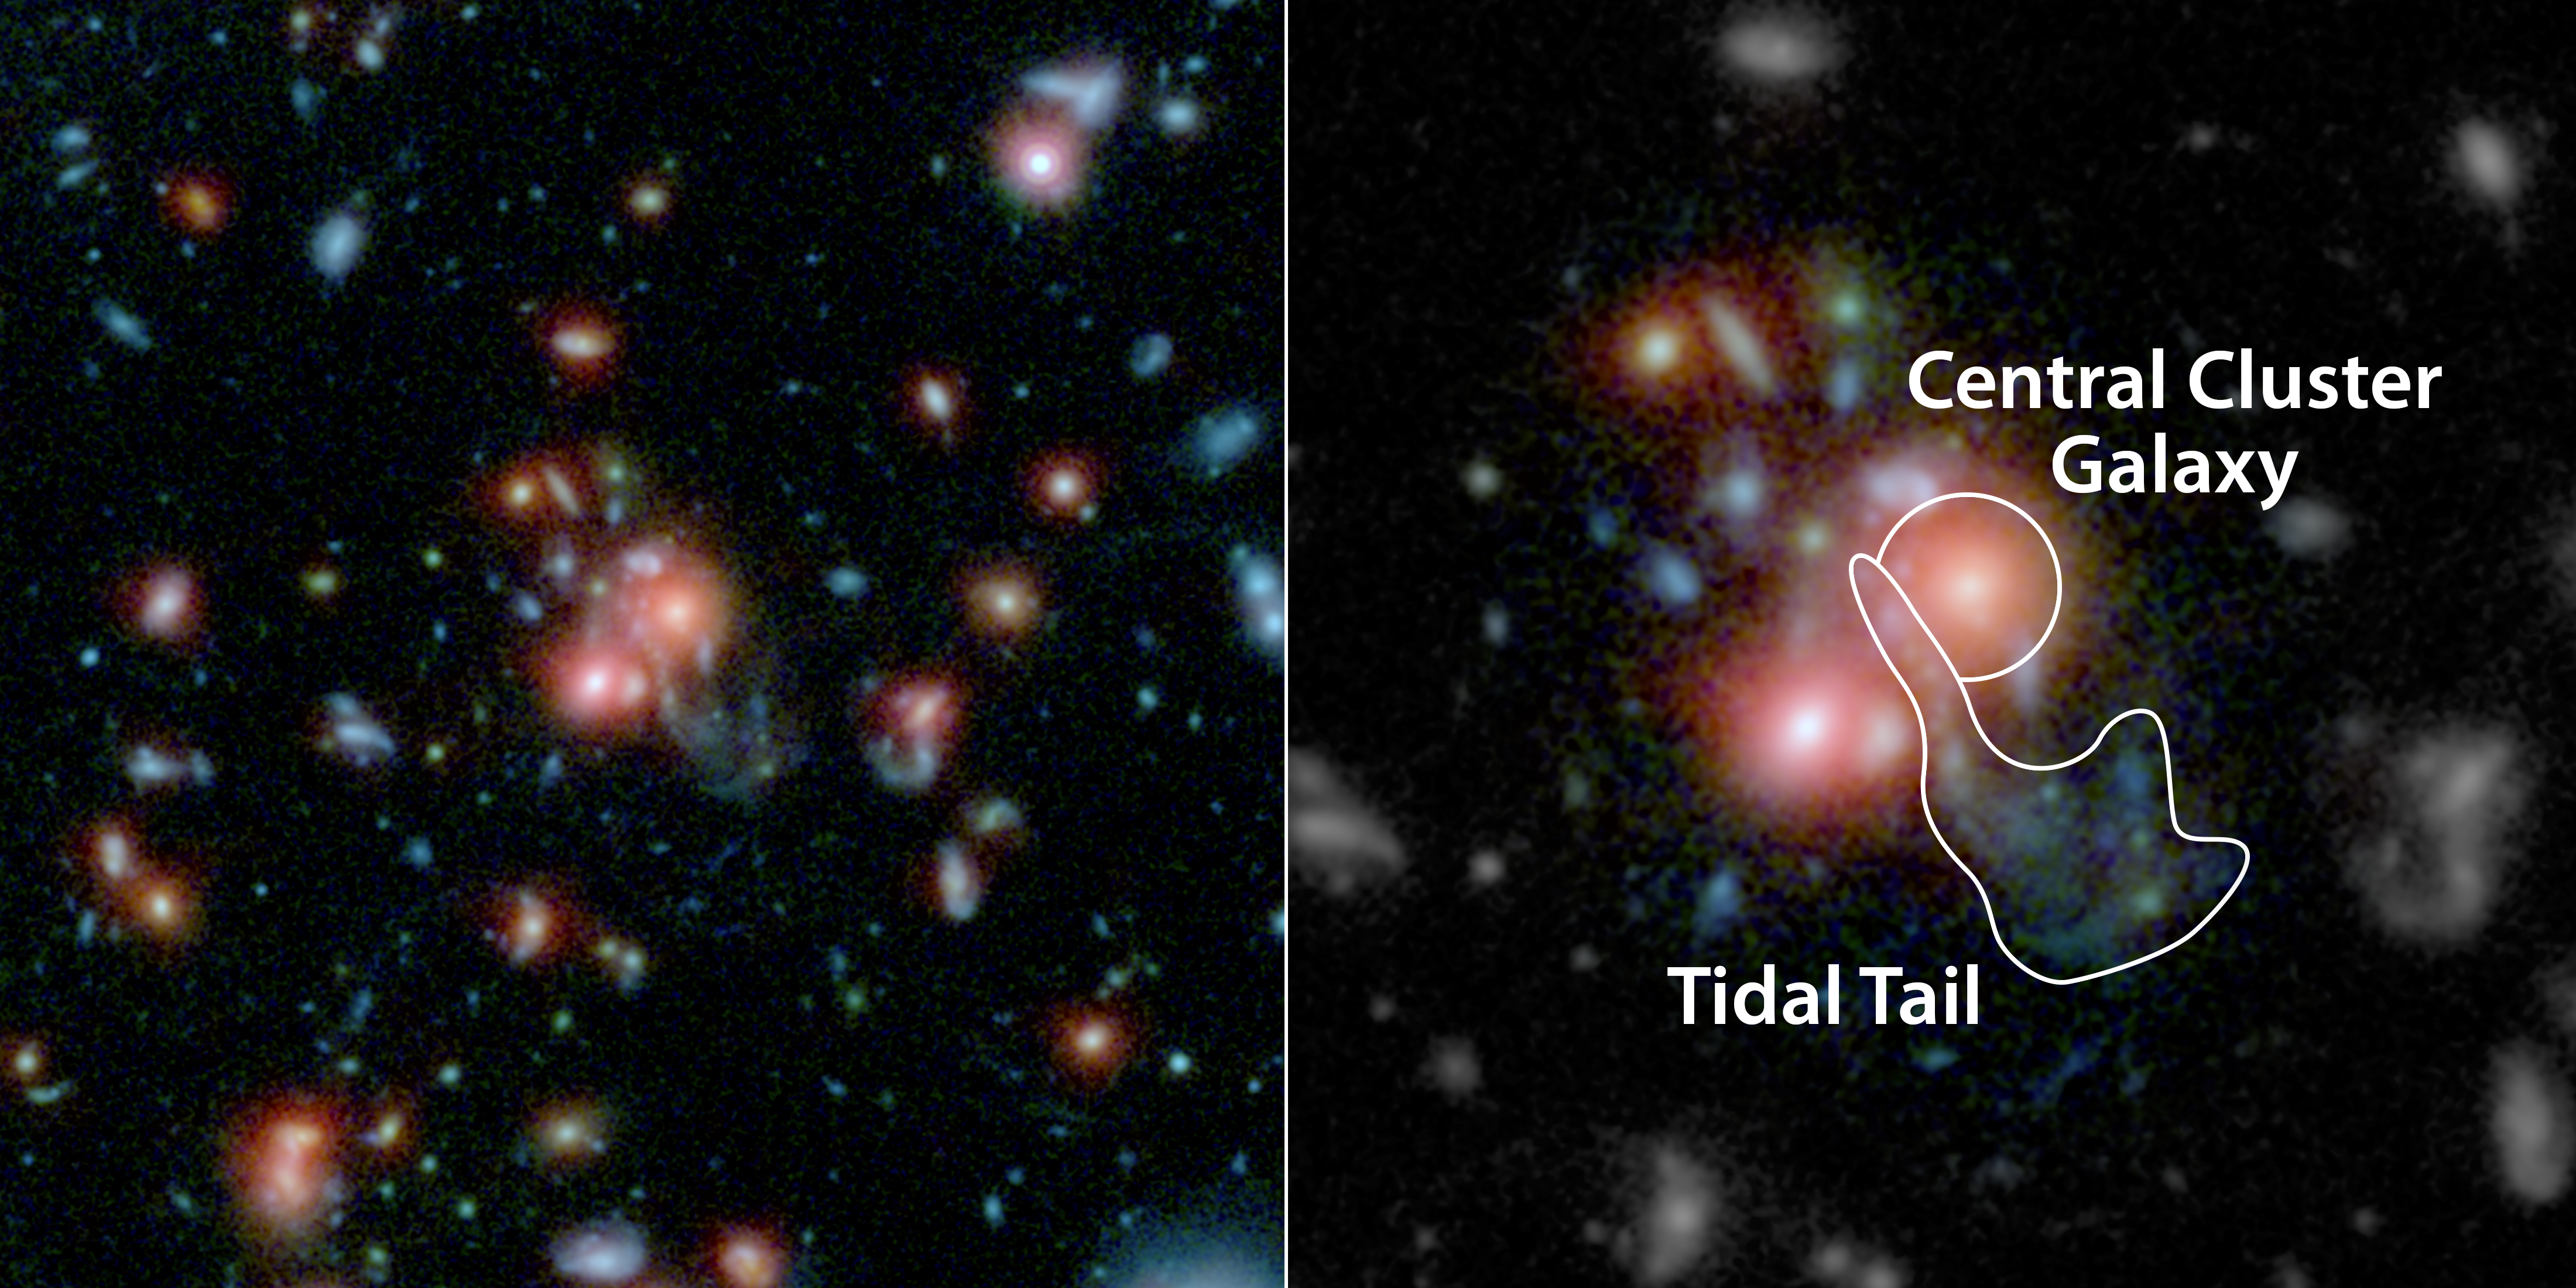

What Feeds the Beast in a Galaxy Cluster? (annotated)

A massive cluster of galaxies, called SpARCS1049+56, can be seen in this multi-wavelength view from NASA's Hubble and Spitzer space telescopes. At the middle of the picture is the largest, central member of the family of galaxies (upper right red dot of central pair). Unlike other central galaxies in clusters, this one is bursting with the birth of new stars.

Scientists say this star birth was triggered by a collision between a smaller galaxy and the giant, central galaxy. The smaller galaxy's wispy, shredded parts, called a tidal tail, can be seen coming out below the larger galaxy. Throughout this region are features called "beads on a string," which are areas where gas has clumped to form new stars.

The right panel highlights the central galaxy and tidal tail.

This type of "feeding" mechanism for galaxy clusters -- where gas from the merging of galaxies is converted to new stars -- is rare.

The Hubble data in this image show infrared light with a wavelength of 1 micron in blue, and 1.6 microns in green. The Spitzer data show infrared light of 3.6 microns in red.

Credit: NASA/ESA/STScI/JPL-Caltech/McGill